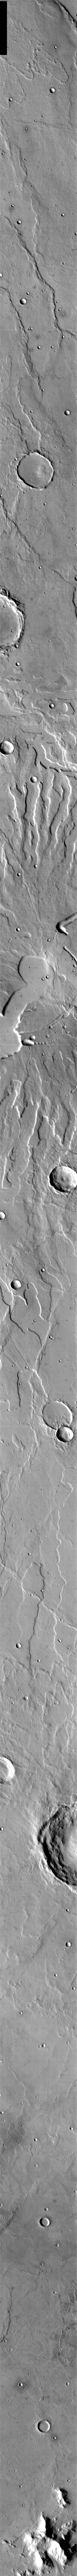

Tyrrhena Patera

This week we will be examining images of Tyrrhena Patera and its surroundings. Tyrrhena Patera is one of several moderate sized volcanoes located in the Martian southern highlands. While the volcanic edifice is only moderate in size (when compared to the larger Tharsis volcanoes), the surrounding volcanic materials cover an extensive area. Deep eroded channels on the slope of the volcano indicate that the volcano itself is likely composed of pyroclastic materials rather than flow materials.

Image information: IR instrument. Latitude -21.8, Longitude 106.4 East (253.6 West). 100 meter/pixel resolution.

Note: this THEMIS visual image has not been radiometrically nor geometrically calibrated for this preliminary release. An empirical correction has been performed to remove instrumental effects. A linear shift has been applied in the cross-track and down-track direction to approximate spacecraft and planetary motion. Fully calibrated and geometrically projected images will be released through the Planetary Data System in accordance with Project policies at a later time.

NASA’s Jet Propulsion Laboratory manages the 2001 Mars Odyssey mission for NASA’s Office of Space Science, Washington, D.C. The Thermal Emission Imaging System (THEMIS) was developed by Arizona State University, Tempe, in collaboration with Raytheon Santa Barbara Remote Sensing. The THEMIS investigation is led by Dr. Philip Christensen at Arizona State University. Lockheed Martin Astronautics, Denver, is the prime contractor for the Odyssey project, and developed and built the orbiter. Mission operations are conducted jointly from Lockheed Martin and from JPL, a division of the California Institute of Technology in Pasadena.

Credit: NASA/JPL/Arizona State University